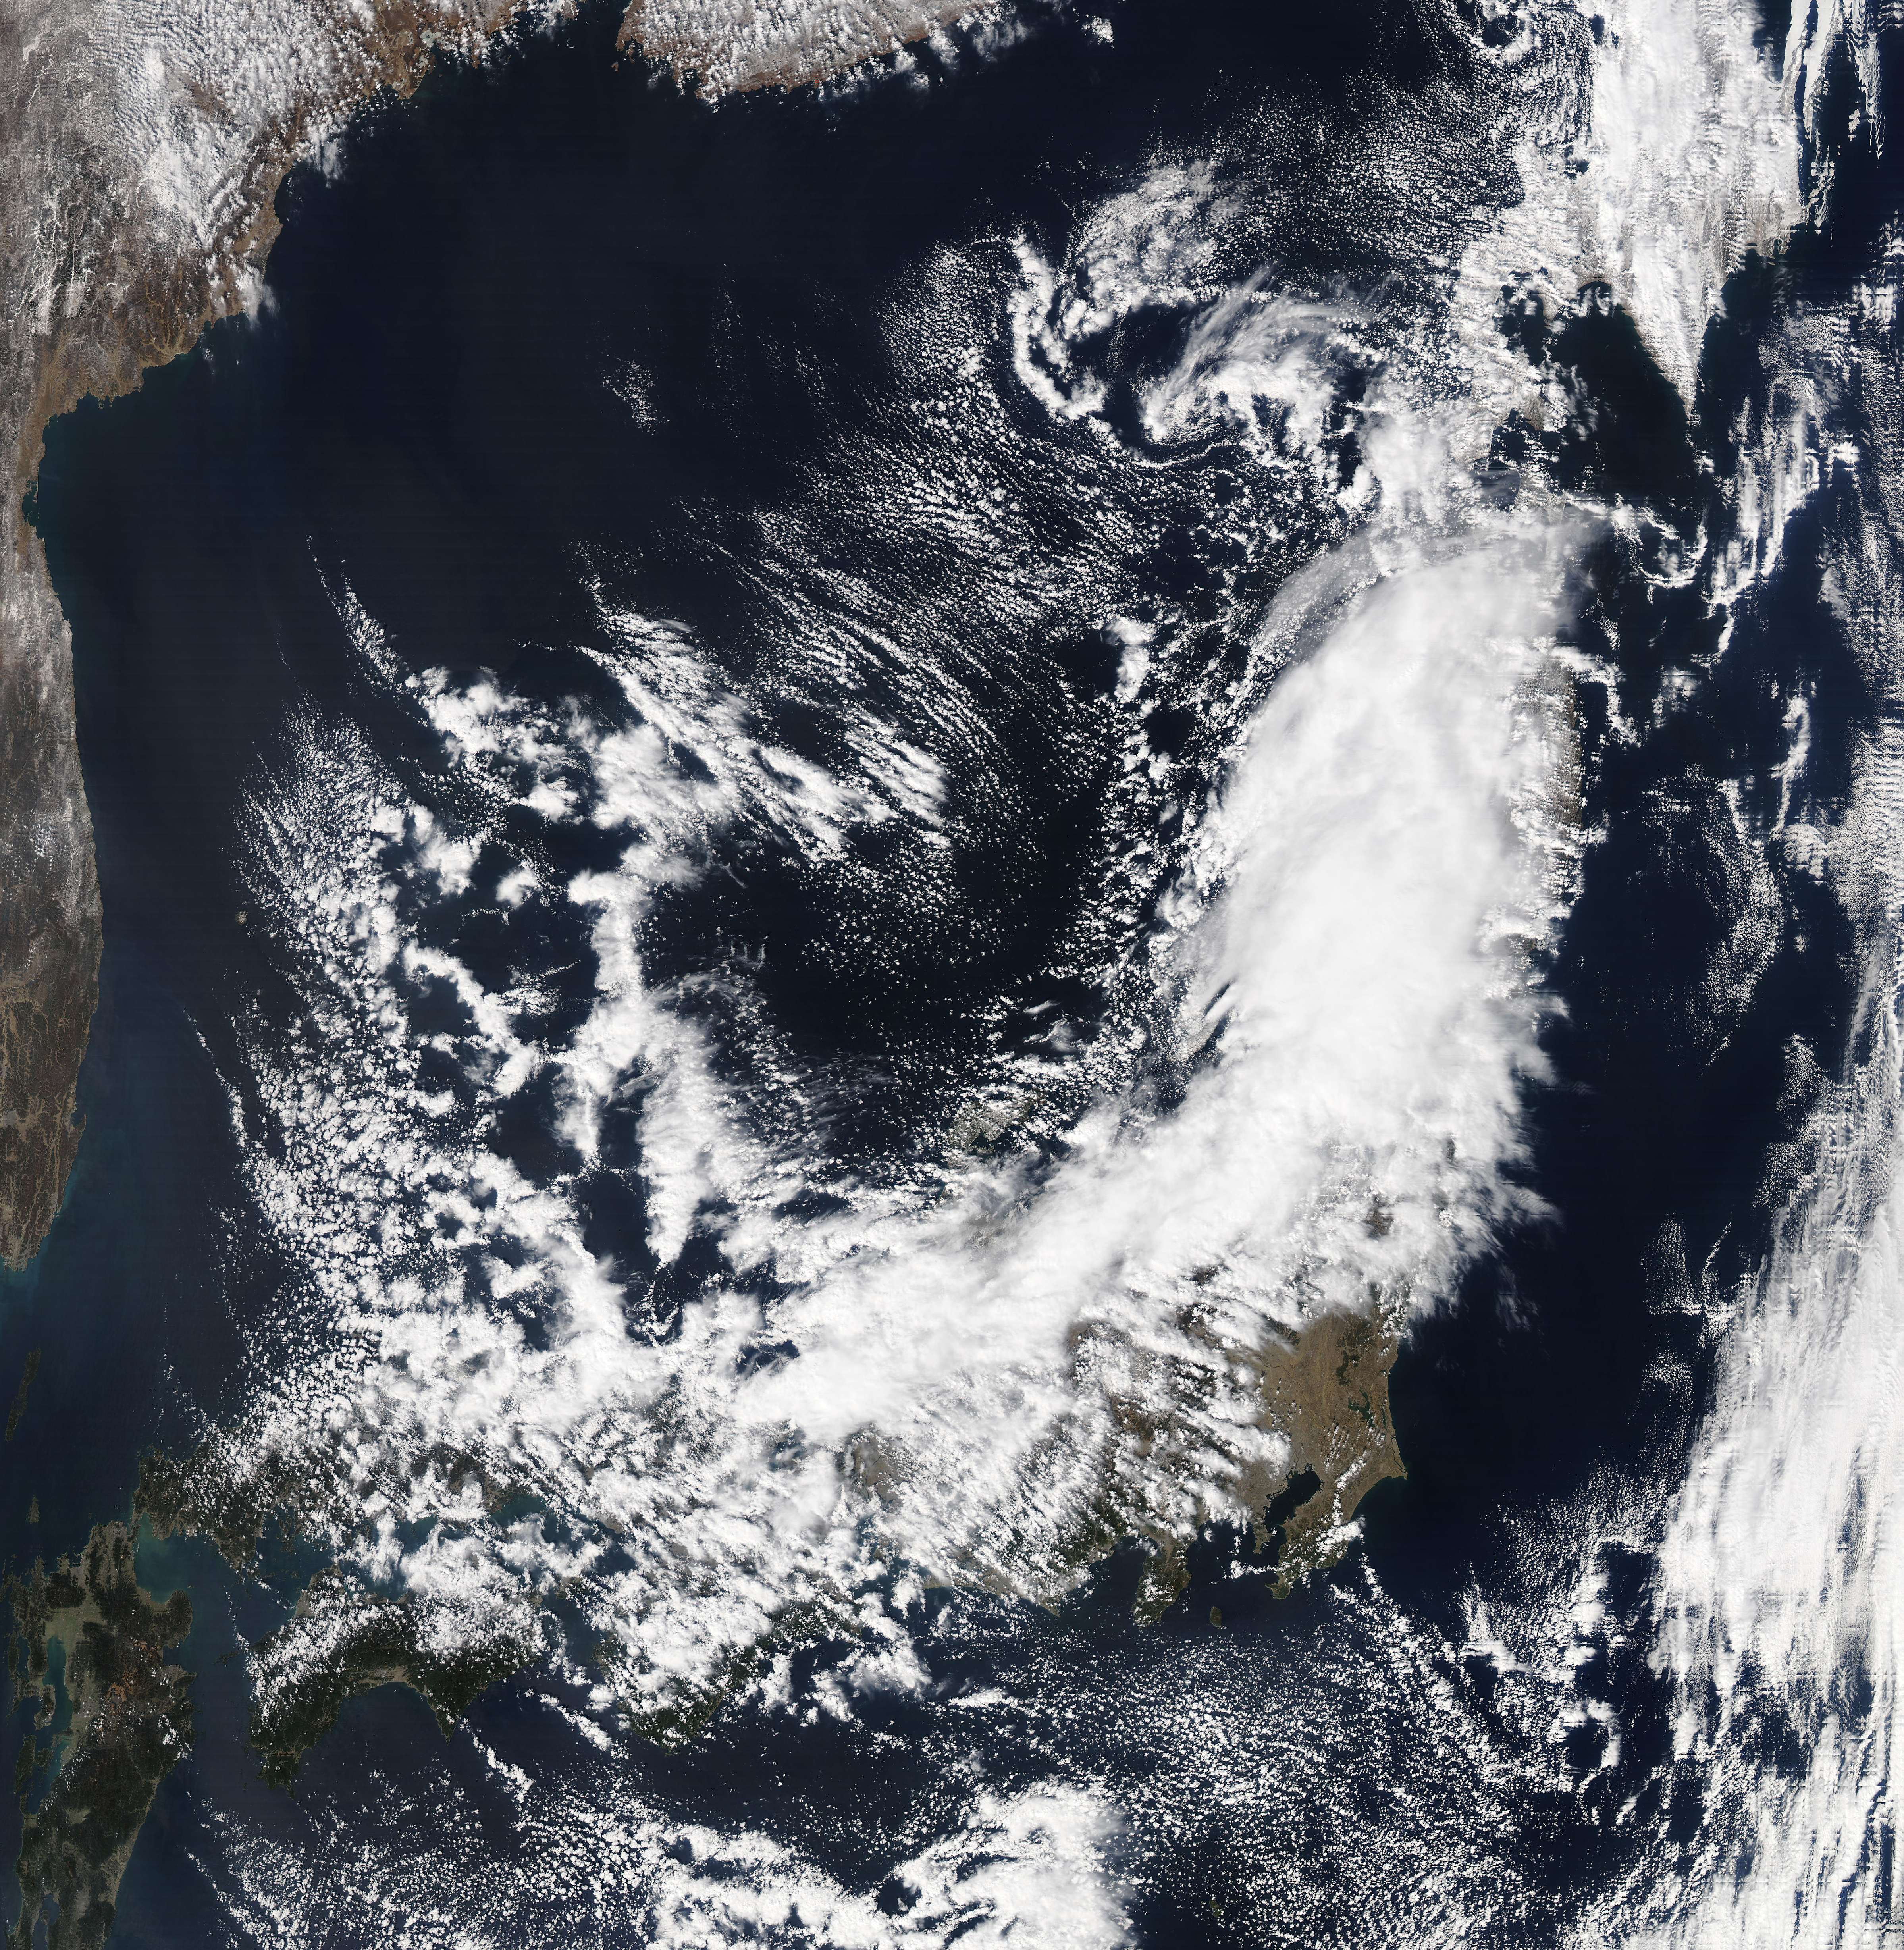

NASA Satellite Image of Japan Captured March 11, 2011

NASA's Aqua satellite passed over Japan one hour and 41 minutes before the quake hit. At the time Aqua passed overhead, the Moderate Resolution Imaging Spectroradiometer (MODIS) instrument captured a visible of Japan covered by clouds. The image was taken at 0405 UTC on March 11 (1:05 p.m. local time Japan /11:05 p.m. EST March 10). The quake hit at 2:46 p.m. local time/Japan. Satellite: Aqua

Credit: NASA/GSFC/Aqua